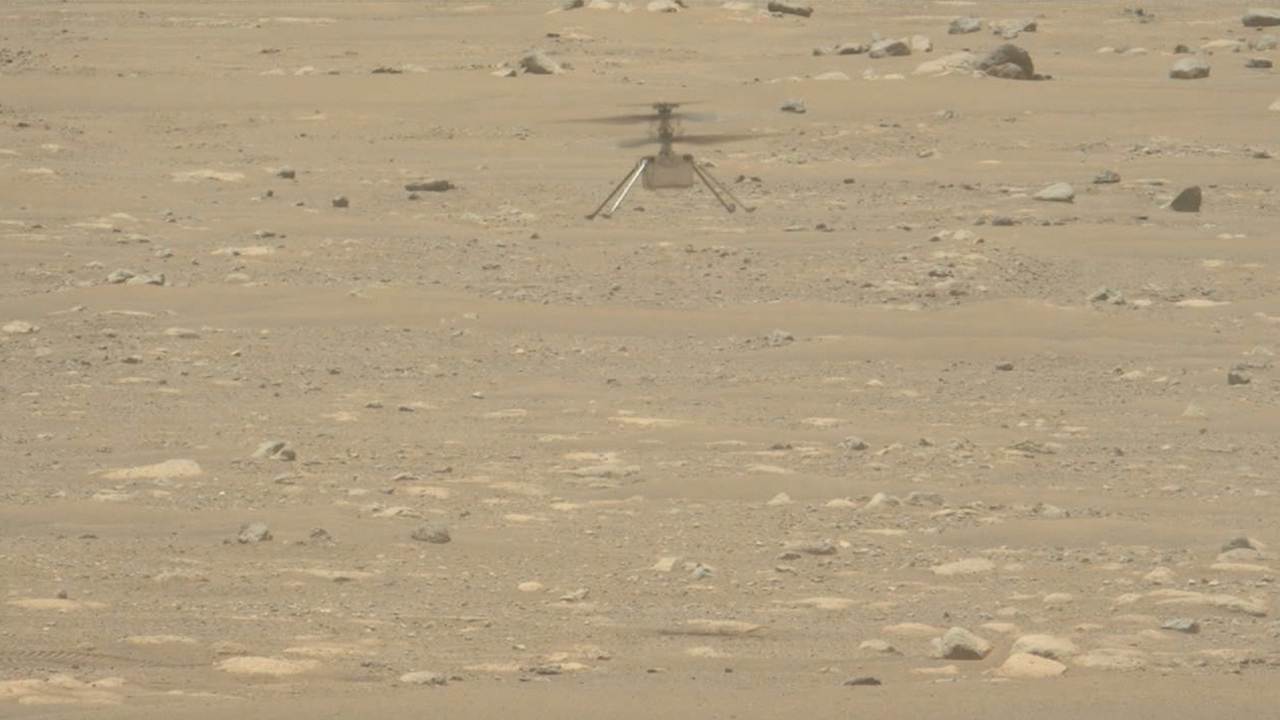

Mastcam-Z Video of Ingenuity Taking Off and Landing

NASA’s Ingenuity Mars Helicopter takes off and lands in this video captured on April 19, 2021, by Mastcam-Z, an imager aboard NASA’s Perseverance Mars rover. This video features only the moments of takeoff and the landing and not footage of the helicopter hovering for about 30 seconds.

The Ingenuity Mars Helicopter was built by JPL, which also manages this technology demonstration project for NASA Headquarters. It is supported by NASA’s Science Mission Directorate, Aeronautics Research Mission Directorate, and Space Technology Mission Directorate. NASA’s Ames Research Center and Langley Research Center provided significant flight performance analysis and technical assistance during Ingenuity’s development.

A key objective for Perseverance’s mission on Mars is astrobiology, including the search for signs of ancient microbial life. The rover will characterize the planet’s geology and past climate, pave the way for human exploration of the Red Planet, and be the first mission to collect and cache Martian rock and regolith (broken rock and dust).

Subsequent NASA missions, in cooperation with ESA (European Space Agency), would send spacecraft to Mars to collect these sealed samples from the surface and return them to Earth for in-depth analysis.

The Mars 2020 Perseverance mission is part of NASA’s Moon to Mars exploration approach, which includes Artemis missions to the Moon that will help prepare for human exploration of the Red Planet.

JPL, which is managed for NASA by Caltech in Pasadena, California, built and manages operations of the Perseverance rover.

Credit: NASA/JPL-Caltech/ASU/MSSS